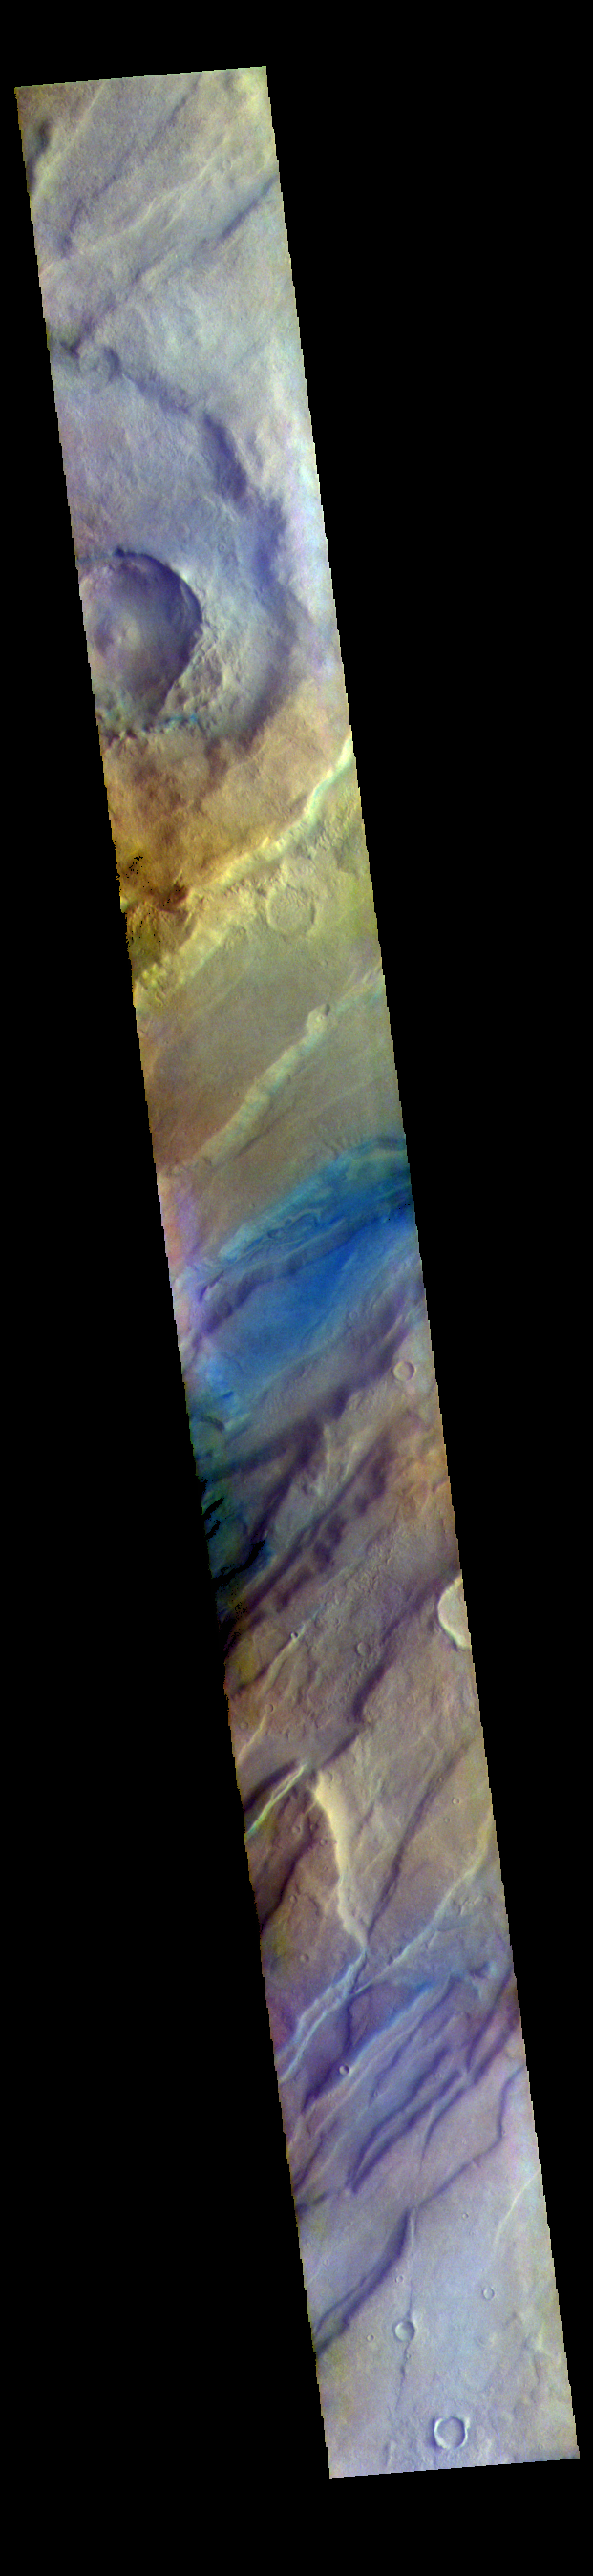

Tempe Fossae – False Color

The THEMIS VIS camera contains 5 filters. The data from different filters can be combined in multiple ways to create a false color image. These false color images may reveal subtle variations of the surface not easily identified in a single band image. Today’s false color image shows a small portion of Tempe Fossae. The linear features are tectonic graben. Graben are formed by extension of the crust and faulting. When large amounts of pressure or tension are applied to rocks on timescales that are fast enough that the rock cannot respond by deforming, the rock breaks along faults. In the case of a graben, two parallel faults are formed by extension of the crust and the rock in between the faults drops downward into the space created by the extension. The complete fossae system in almost 2000 km (1242 miles) long.

The THEMIS VIS camera is capable of capturing color images of the Martian surface using five different color filters. In this mode of operation, the spatial resolution and coverage of the image must be reduced to accommodate the additional data volume produced from using multiple filters. To make a color image, three of the five filter images (each in grayscale) are selected. Each is contrast enhanced and then converted to a red, green, or blue intensity image. These three images are then combined to produce a full color, single image. Because the THEMIS color filters don’t span the full range of colors seen by the human eye, a color THEMIS image does not represent true color. Also, because each single-filter image is contrast enhanced before inclusion in the three-color image, the apparent color variation of the scene is exaggerated. Nevertheless, the color variation that does appear is representative of some change in color, however subtle, in the actual scene. Note that the long edges of THEMIS color images typically contain color artifacts that do not represent surface variation.

Credit: NASA/JPL-Caltech/ASU